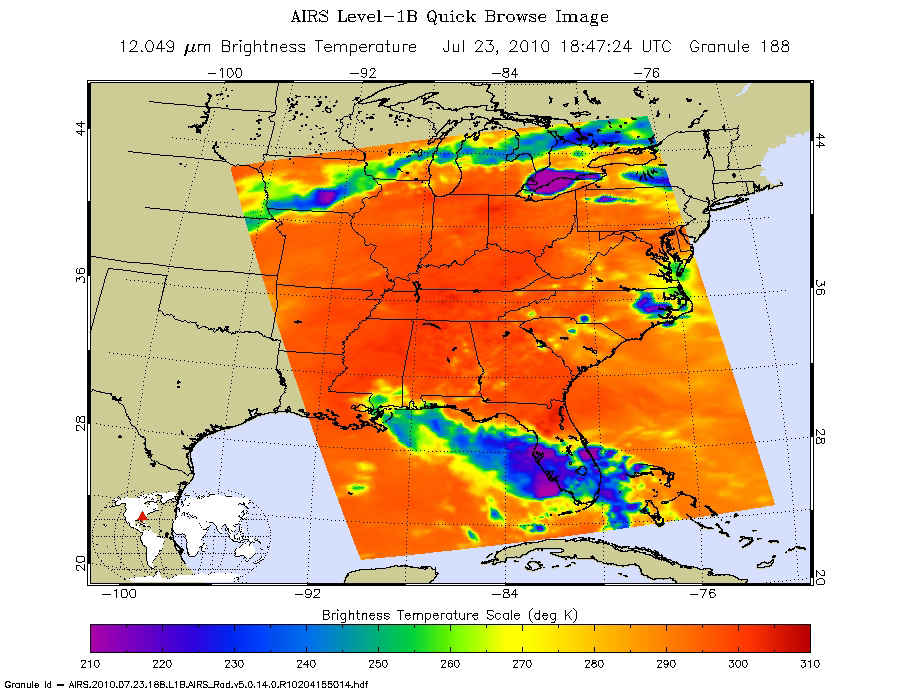

Bonnie Takes Aim at an Oily Gulf

Tropical Storm Bonnie, the second named storm of the 2010 Atlantic hurricane season, moved across the southern Florida peninsula on Friday afternoon, July 23, 2010, and is now taking aim at the Gulf of Mexico. The forecast track is expected to take it over or near the BP Deepwater Horizon oil spill on July 24.

According to NOAA’s National Hurricane Center, Bonnie made landfall in South Florida with maximum sustained winds near 65 kilometers (40 miles) per hour. As it encountered land, it was downgraded to a tropical depression, with maximum sustained winds of 55 kilometers (35 miles) per hour. Bonnie is expected to regain tropical storm strength as it enters the open waters of the Gulf of Mexico Friday night and Saturday. At 5 p.m. EDT July 23, Bonnie was located about 55 kilometers south of Ft. Myers, Fla., moving to the west-northwest at 30 kilometers (18 miles) per hour. Bonnie is expected to slow and move over the eastern Gulf of Mexico Friday night, July 23, and Saturday, July 24, and reach the northern Gulf Coast late Saturday.

Bonnie is expected to produce total rainfall accumulations of 3 to 8 centimeters (1 to 3 inches) over parts of southeastern Louisiana, southern Alabama, southern Mississippi and the far western Florida panhandle, with possible isolated maximum amounts of up to 13 centimeters (5 inches). Additional rainfall amounts of 3 to 5 centimeters (1 to 2 inches) are possible today over Central and South Florida.

Of particular concern to Gulf Coast residents and oil spill response personnel is Bonnie’s storm surge, which could potentially carry oil from the spill inland. The storm surge is expected to raise water levels by as much as 1 to 1.5 meters (3 to 5 feet) above ground level along the immediate coast near and to the right of where the center of Bonnie makes landfall on the northern Gulf Coast.

About AIRS
The Atmospheric Infrared Sounder, AIRS, in conjunction with the Advanced Microwave Sounding Unit, AMSU, senses emitted infrared and microwave radiation from Earth to provide a three-dimensional look at Earth’s weather and climate. Working in tandem, the two instruments make simultaneous observations all the way down to Earth’s surface, even in the presence of heavy clouds. With more than 2,000 channels sensing different regions of the atmosphere, the system creates a global, three-dimensional map of atmospheric temperature and humidity, cloud amounts and heights, greenhouse gas concentrations, and many other atmospheric phenomena. Launched into Earth orbit in 2002, the AIRS and AMSU instruments fly onboard NASA’s Aqua spacecraft and are managed by NASA’s Jet Propulsion Laboratory in Pasadena, Calif., under contract to NASA. JPL is a division of the California Institute of Technology in Pasadena.

Credit: NASA/JPL-Caltech